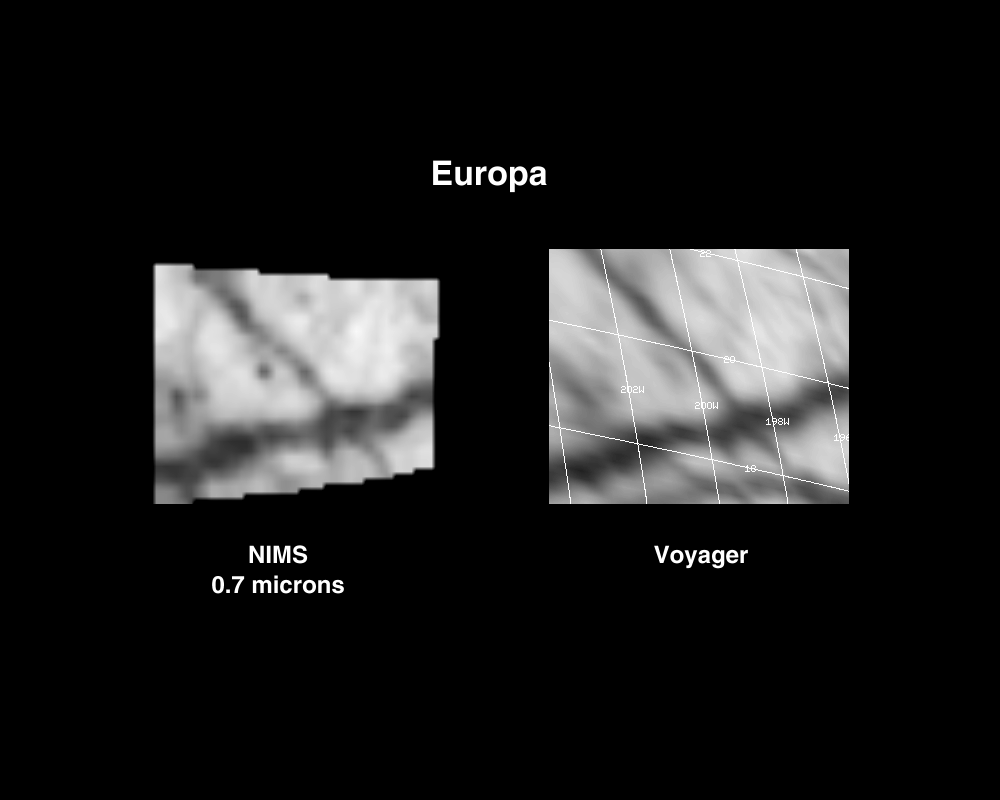

Europa 6th Orbit NIMS Data

This observation taken by the Near Infrared Mapping Spectrometer (NIMS) at 0.7 microns (left image) shows the interception of two lineas or fractures on the Northern hemisphere of Europa. A comparison Voyager visible-light image is shown at the right. The NIMS image at 4 km resolution shows dark hydrated material concentrated in the linea structures (dark lines in the Voyager and NIMS images). Note the dark spot at the lower left of the upper linea; its spectra matches the hydrated spectra of the lineas.

The Jet Propulsion Laboratory, Pasadena, CA manages the mission for NASA’s Office of Space Science, Washington, DC.

Credit: NASA/JPL